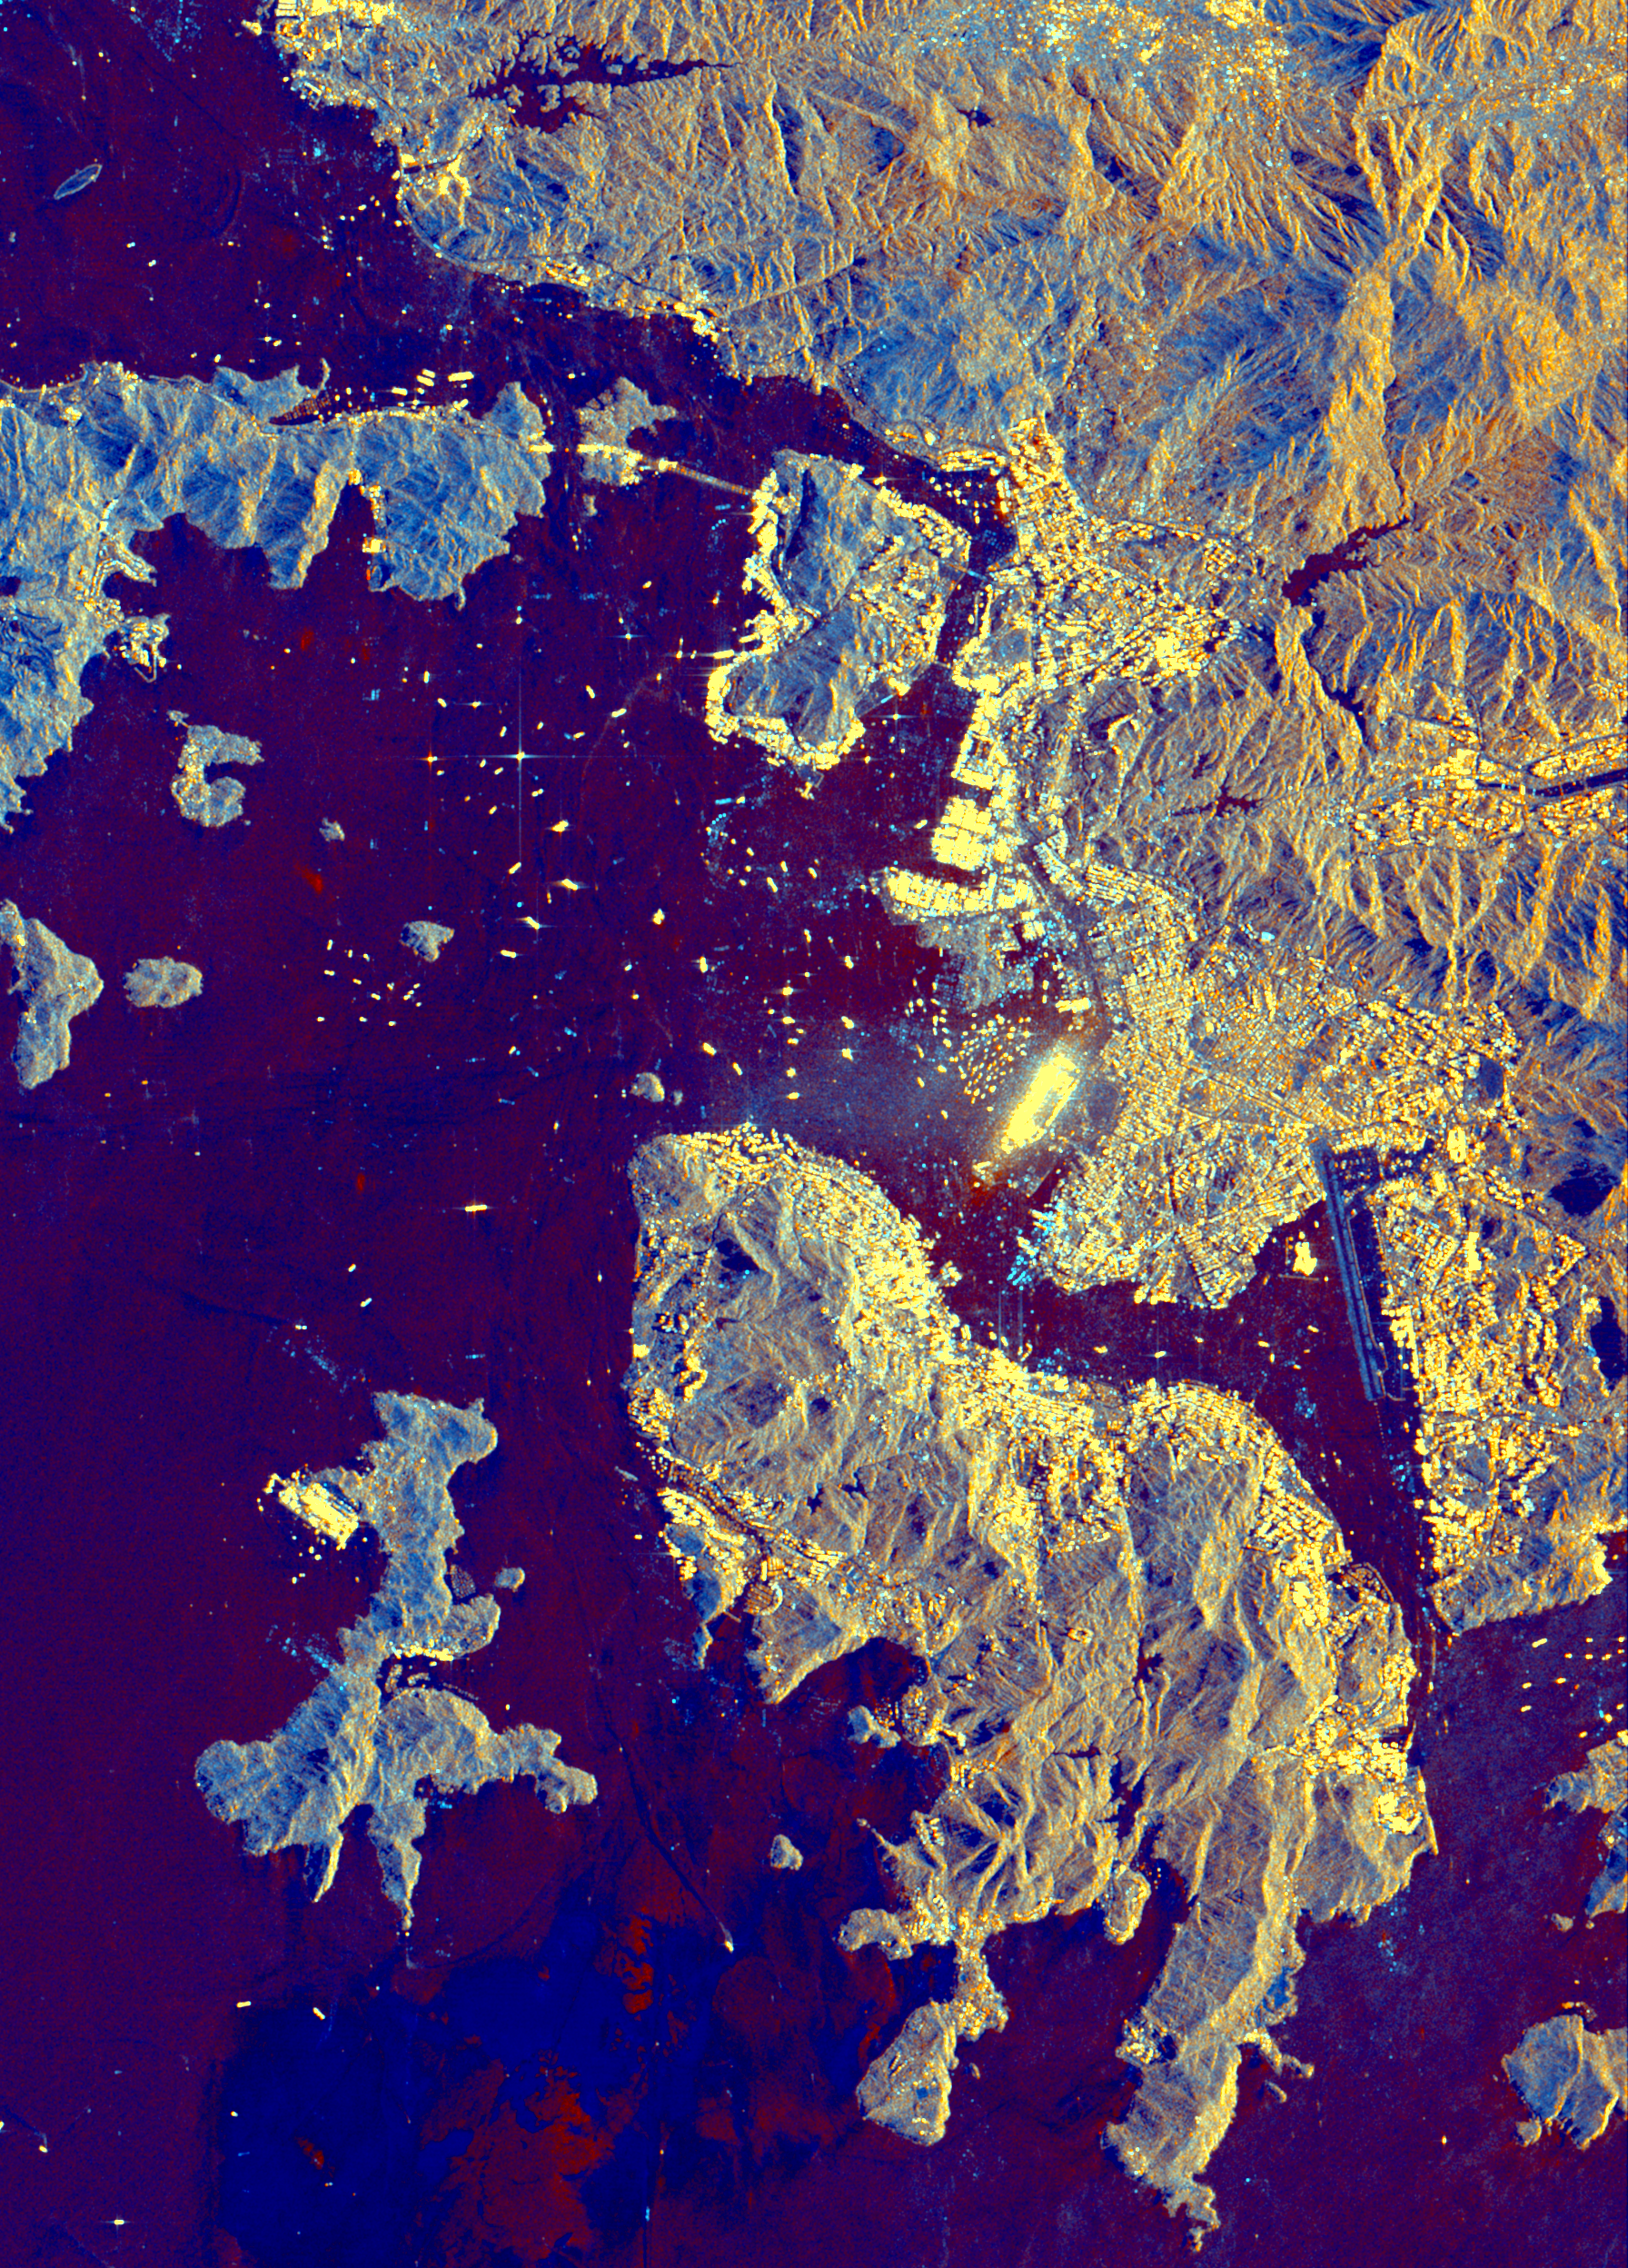

Space Radar Image of Hong Kong

This spaceborne radar image shows part of the British territory of Hong Kong, adjacent to mainland China. The South China Sea is shown in dark blue and red on the image. Land surfaces are seen in shades of lighter blue and gold, including Hong Kong Island in the lower center, the Kowloon Peninsula in the upper right and many other small islands. The brightest yellow areas are the densely developed areas of Hong Kong’s business and residential districts. The small yellow dots in the water are the many ships that make Hong Kong one of the busiest seaports in the Far East. Images such as this can be used by land-use planners to monitor urban development and its effect on the tropical environment.

The image was acquired by the Spaceborne Imaging Radar-C/X-band Synthetic Aperture Radar (SIR-C/X-SAR) onboard the space shuttle Endeavour on October 10, 1994. The image is 23 kilometers by 31 kilometers (14 miles by 19 miles) and is centered at 22.3 degreesnorth latitude, 114.1 degrees east longitude. North is toward theupper right. The colors are assigned to different radar frequenciesand polarizations of the radar as follows: red is L-band, verticallytransmitted and received; green is C-band, vertically transmitted and received; and blue is C-band minus L-band, both vertically transmitted and received. SIR-C/X-SAR, a joint mission of theGerman, Italian and United States space agencies, is part of NASA’s Mission to Planet Earth.

Credit: NASA/JPL